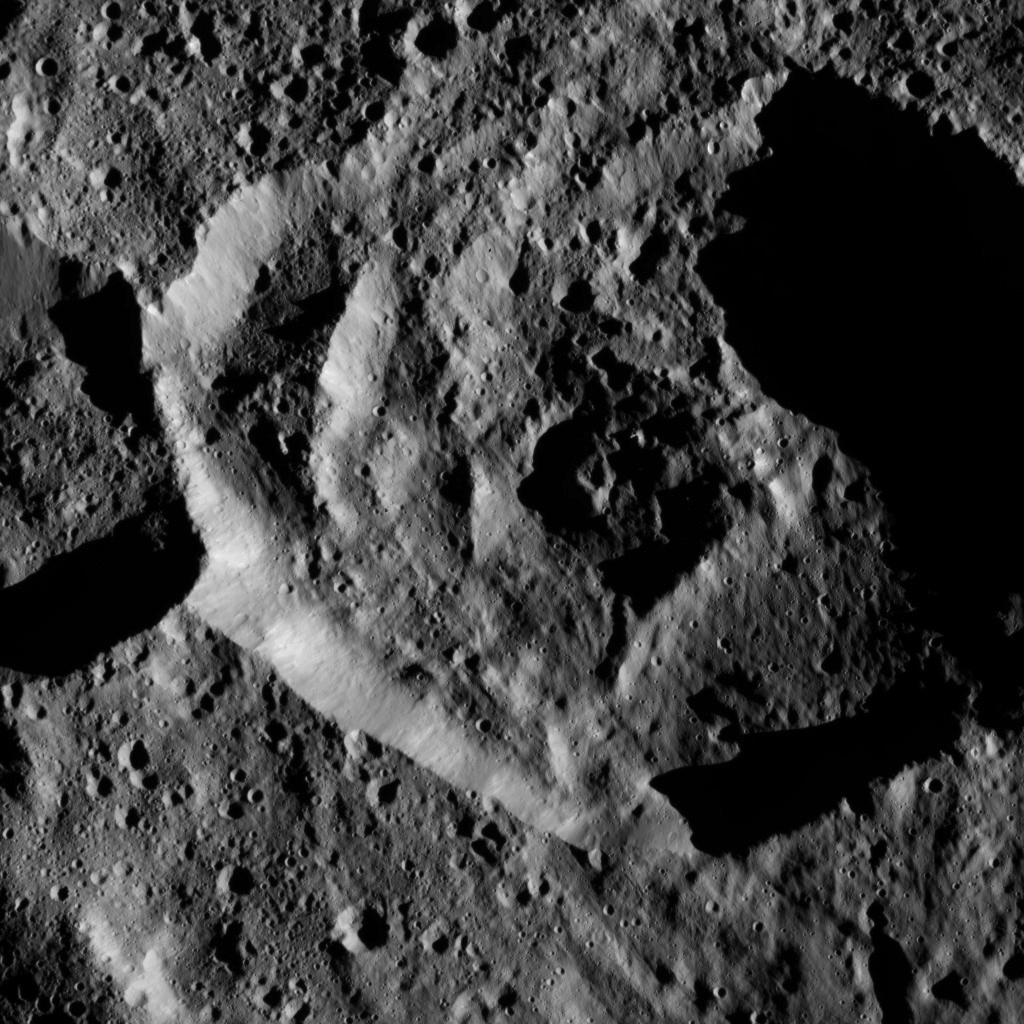

Dawn LAMO Image 137

This view shows a small crater within the larger southern hemisphere crater named Mondamin on Ceres.

NASA’s Dawn spacecraft took this image on June 7, 2016, from its low-altitude mapping orbit, at a distance of about 240 miles (385 kilometers) above the surface. The image resolution is 120 feet (35 meters) per pixel.

Dawn’s mission is managed by JPL for NASA’s Science Mission Directorate in Washington. Dawn is a project of the directorate’s Discovery Program, managed by NASA’s Marshall Space Flight Center in Huntsville, Alabama. UCLA is responsible for overall Dawn mission science. Orbital ATK, Inc., in Dulles, Virginia, designed and built the spacecraft. The German Aerospace Center, the Max Planck Institute for Solar System Research, the Italian Space Agency and the Italian National Astrophysical Institute are international partners on the mission team.

Credit: NASA/JPL-Caltech/UCLA/MPS/DLR/IDA